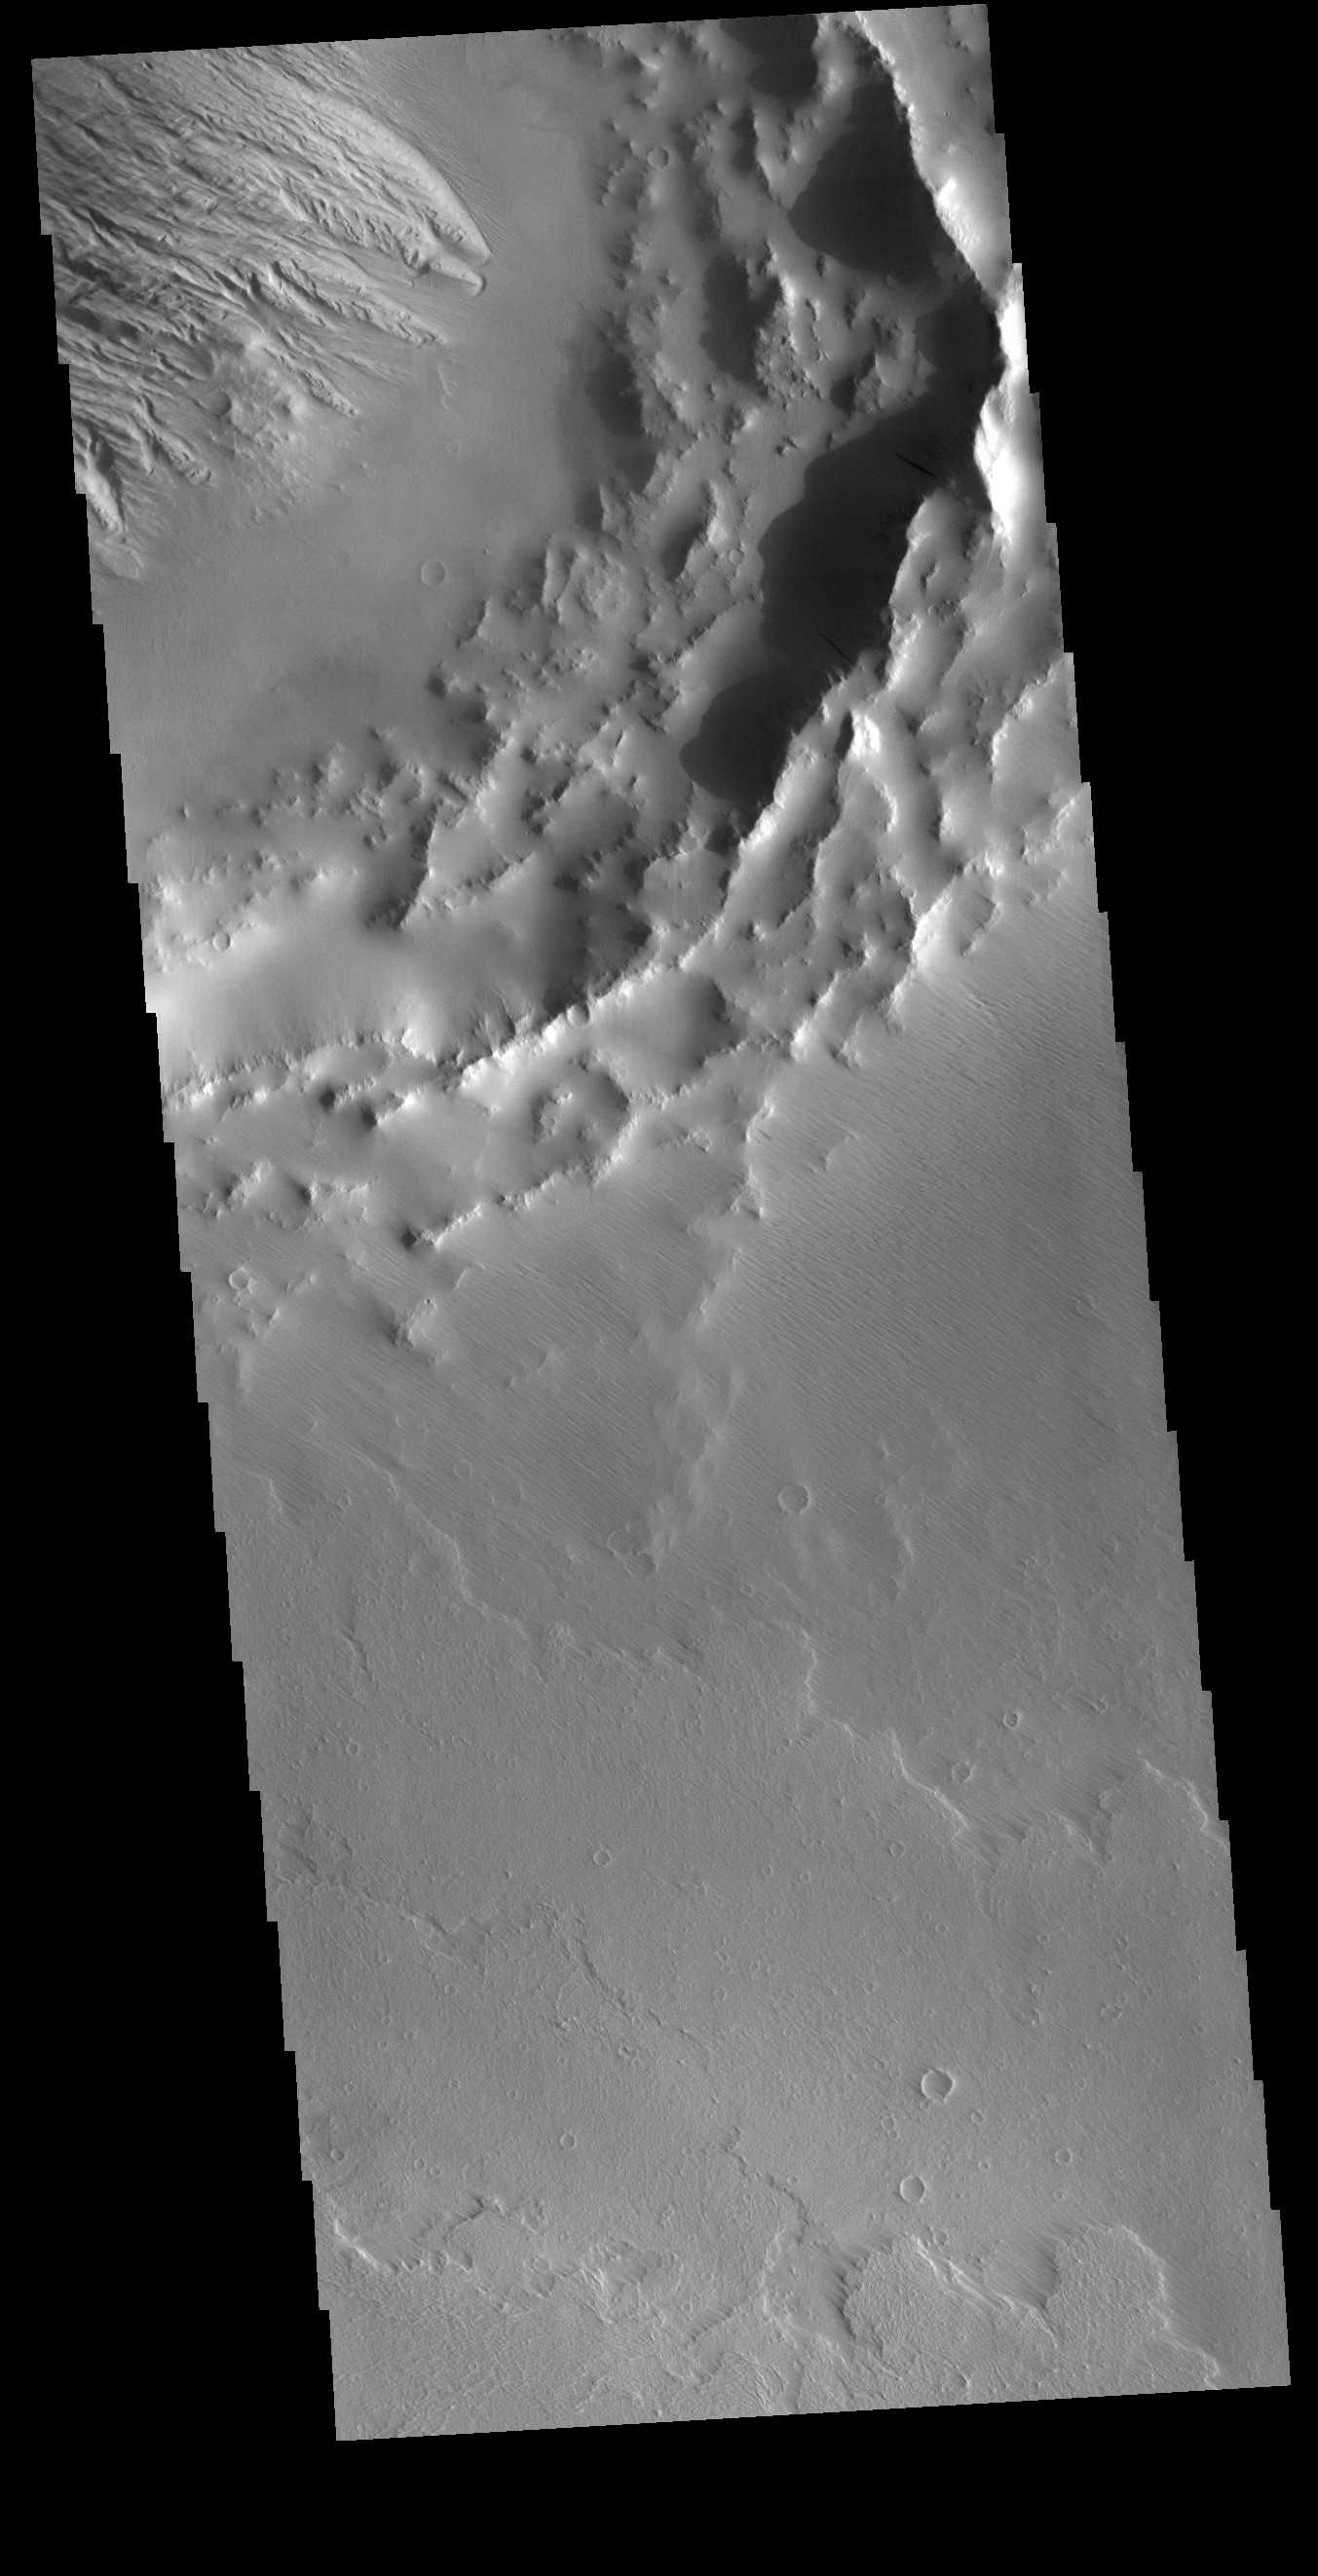

Daedalia Planum Crater

This VIS image shows part of an unnamed crater on the northwest margin of Daedaia Planum. Lava flows are visible around the crater rim. The interior of the crater has been filled by a material that is now being eroded to create the ridge and valley formation at the upper left part of the image.

Credit: NASA/JPL-Caltech/ASU